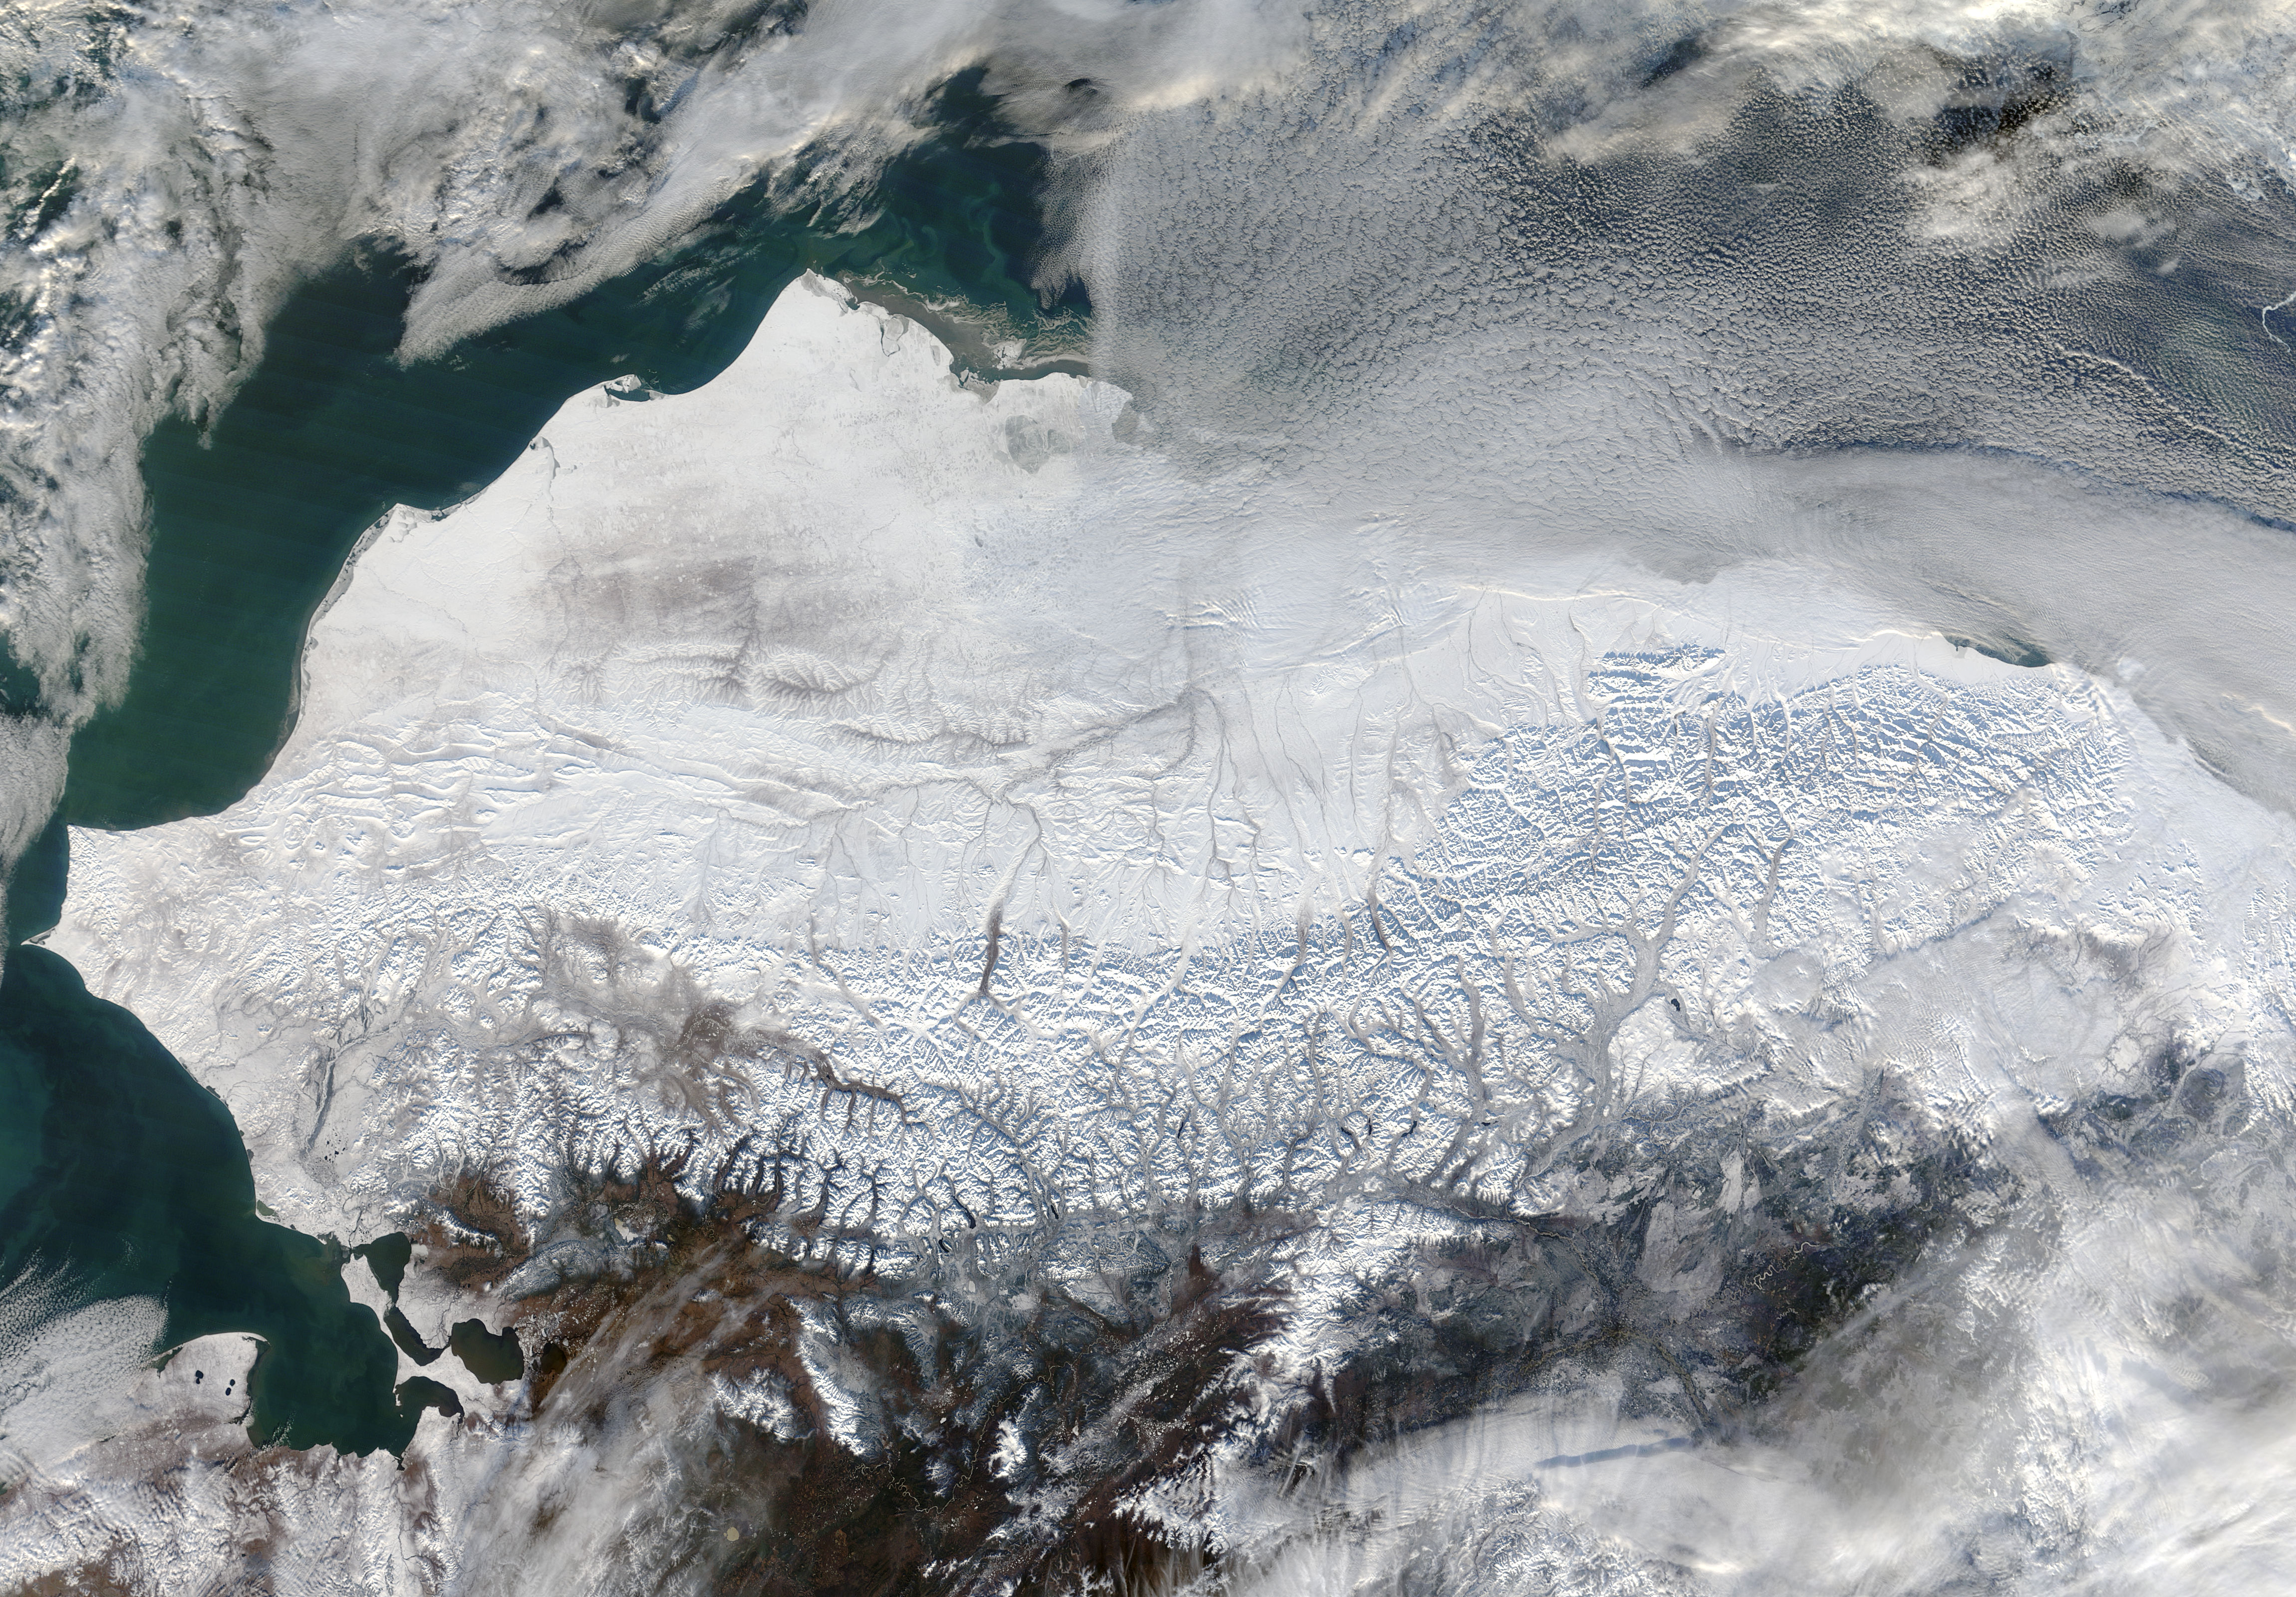

Snow in northern Alaska

As autumn colors moved across much of the lower forty-eight states in mid-October 2015, winter weather had already arrived in Alaska. The Moderate Resolution Imaging Spectroradiometer (MODIS) aboard NASA’s Terra satellite captured this true-color image of the icy scene on October 16 as it passed over the region. Point Barrow, the northern-most location in the United States sits between the Chukchi Sea (west) and the Beaufort Sea on the east. The rugged peaks of the Brooks Range can be seen along the southern section of the image. North of the Brooks Range the land is almost entirely covered with snow; to the south the tan and browns visible between snow marks uncovered land. Sea ice lies over the waters near the coasts of much of Alaska’s North Slope, especially east of Point Barrow. White cloud banks are notable in the northeast and southeast sections of the image.

Credit: NASA/GSFC/Jeff Schmaltz/MODIS Land Rapid Response Team